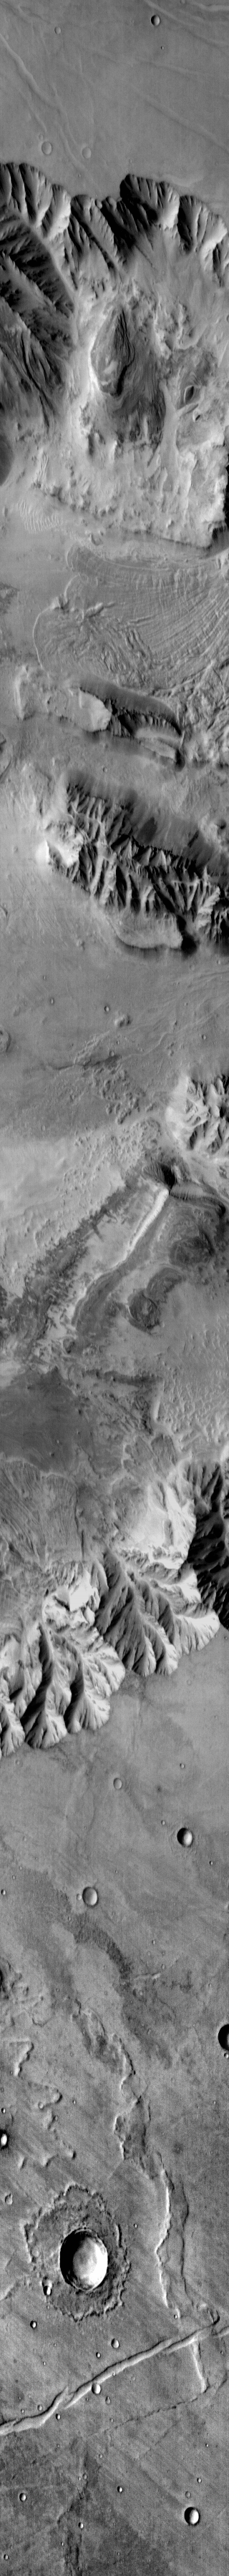

Coprates Chasma

This daytime IR image crosses Coprates Chasma, part of Valles Marineris. There is a large landslide deposit in the northern part of the chasma.

Image information: IR instrument. Latitude -12.4N, Longitude 290.9E. 123 meter/pixel resolution.

Please see the THEMIS Data Citation Note for details on crediting THEMIS images.

Note: this THEMIS visual image has not been radiometrically nor geometrically calibrated for this preliminary release. An empirical correction has been performed to remove instrumental effects. A linear shift has been applied in the cross-track and down-track direction to approximate spacecraft and planetary motion. Fully calibrated and geometrically projected images will be released through the Planetary Data System in accordance with Project policies at a later time.

NASA’s Jet Propulsion Laboratory manages the 2001 Mars Odyssey mission for NASA’s Office of Space Science, Washington, D.C. The Thermal Emission Imaging System (THEMIS) was developed by Arizona State University, Tempe, in collaboration with Raytheon Santa Barbara Remote Sensing. The THEMIS investigation is led by Dr. Philip Christensen at Arizona State University. Lockheed Martin Astronautics, Denver, is the prime contractor for the Odyssey project, and developed and built the orbiter. Mission operations are conducted jointly from Lockheed Martin and from JPL, a division of the California Institute of Technology in Pasadena.

Credit: NASA/JPL/ASU